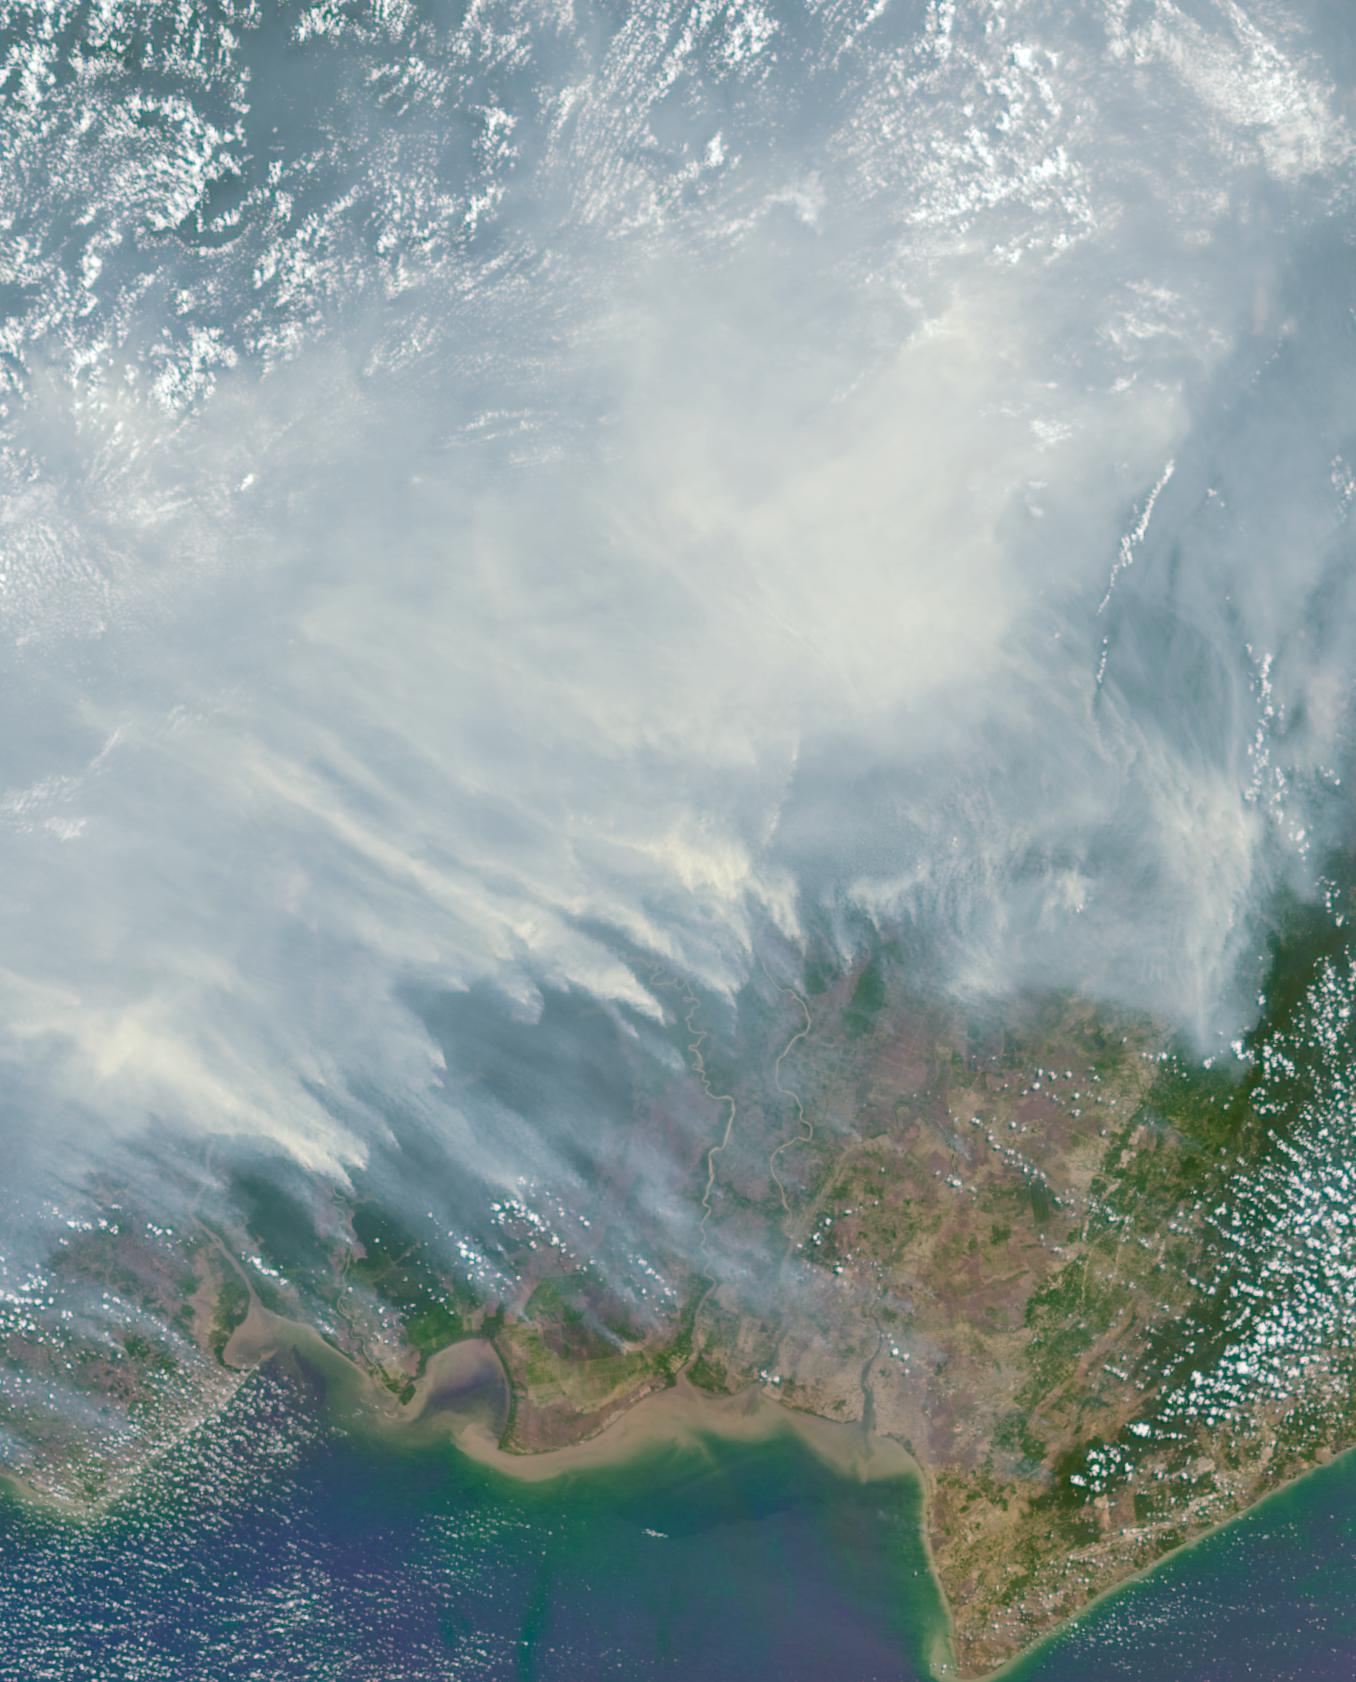

Borneo on Fire

Asian countries near the equator are in an extreme drought, one of the more predictable impacts of an El Niño event like the one underway this year. The worst forest fires in nearly two decades are burning out of control on the islands of Borneo and Sumatra. This Oct. 14 image from NASA’s Multi-angle Imaging SpectroRadiometer (MISR) shows a section of the Indonesian side of Borneo 258 miles (415 kilometers) wide, extending from the center to the south coast of the island. A blanket of smoke covers much of the image, blowing westward with the prevailing winds toward Sumatra and the nations of Malaysia and Singapore.

This image was acquired by MISR’s 26-degree aftward-viewing camera, one of nine differently pointed cameras in the instrument. Multiple images of the same region from the different cameras can be processed together to obtain estimates of the height of the smoke clouds, as well as the types of particles it contains. The smoke in this image was estimated to be 0.3 to 1.2 miles (500 to 2,000 meters) above the land surface, meaning it had the potential to affect air quality not only locally but as far as 1,000 miles (1,600 kilometers) away in Malaysia. For several weeks, episodes of hazardous pollution from the heavy smoke have been causing emergency school closures and the cancellation of outdoor events in the affected nations.

MISR was built and is managed by NASA’s Jet Propulsion Laboratory, Pasadena, Calif., for NASA’s Science Mission Directorate, Washington, D.C. The Terra spacecraft is managed by NASA’s Goddard Space Flight Center, Greenbelt, Md. The MISR data were obtained from the NASA Langley Research Center Atmospheric Science Data Center, Hampton, Va. JPL is a division of the California Institute of Technology in Pasadena.

Credit: NASA/GSFC/LaRC/JPL-Caltech, MISR Team